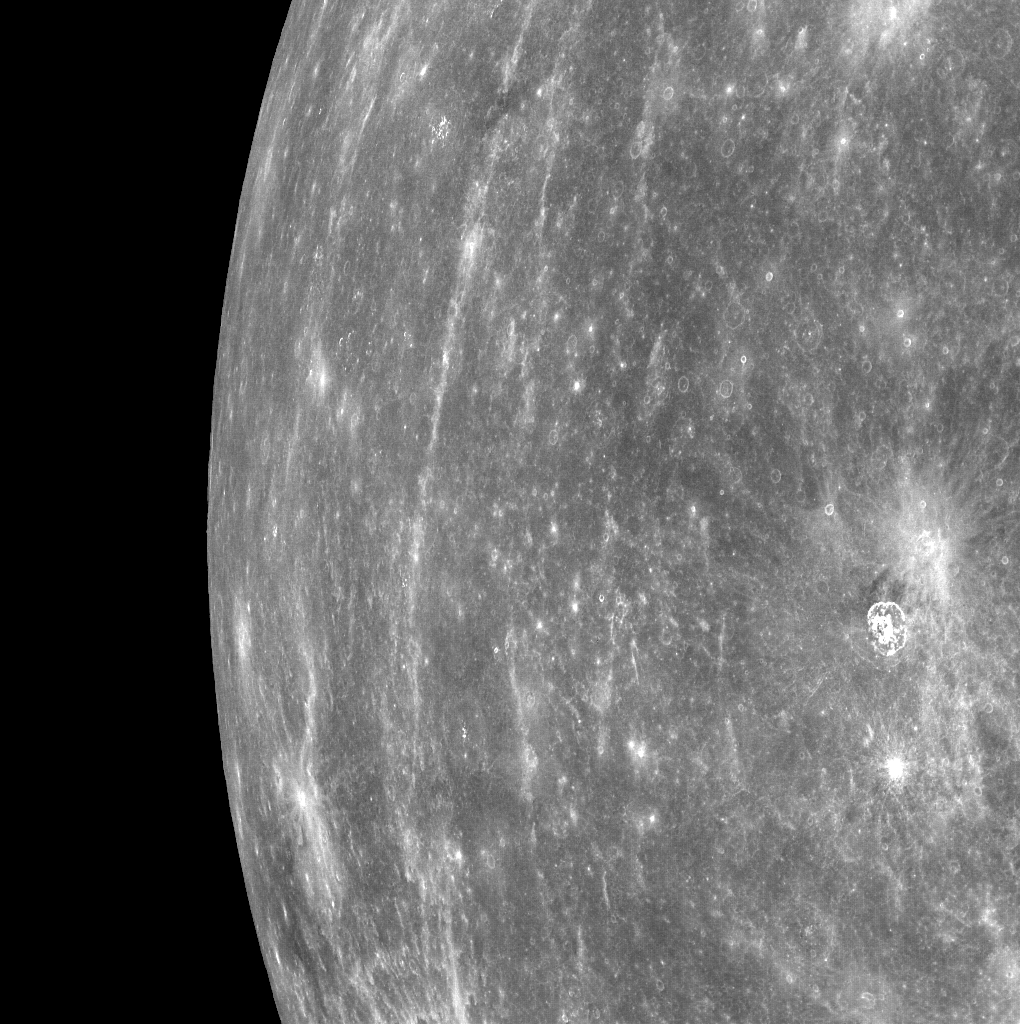

From Orbit, Looking toward Mercury’s Horizon

MESSENGER acquired this image of Mercury’s horizon as the spacecraft was moving northward along the first orbit during which MDIS was turned on. Bright rays from Hokusai can be seen running north to south in the image. MDIS frequently acquired images that contained Mercury’s horizon during the mission’s three Mercury flybys. (Visit these links to see examples of horizon images from Mercury flyby 1, Mercury flyby 2, and Mercury flyby 3.) However, now that MESSENGER is in orbit about Mercury, views of Mercury’s horizon in the images will be much less common. The field of view for MDIS will generally be filled with Mercury’s surface as the instrument maps out the planet’s geology in high resolution, stereo, and color. Occasionally, in order to obtain images of a certain portion of Mercury’s surface, the horizon will also be visible.

On March 17, 2011 (March 18, 2011, UTC), MESSENGER became the first spacecraft ever to orbit the planet Mercury. The mission is currently in its commissioning phase, during which spacecraft and instrument performance are verified through a series of specially designed checkout activities. In the course of the one-year primary mission, the spacecraft’s seven scientific instruments and radio science investigation will unravel the history and evolution of the Solar System’s innermost planet. Visit the Why Mercury? section of this website to learn more about the science questions that the MESSENGER mission has set out to answer.

Date Acquired: March 29, 2011
Image Mission Elapsed Time (MET): 209892080
Image ID: 65134
Instrument: Wide Angle Camera (WAC) of the Mercury Dual Imaging System (MDIS)
WAC filter: 7 (748 nanometers wavelength)
Center Latitude: 5.2°
Center Longitude: 341° E
Scale: The right side of this image is about 1,200 kilometers (750 miles) in extent

These images are from MESSENGER, a NASA Discovery mission to conduct the first orbital study of the innermost planet, Mercury. For information regarding the use of images, see the MESSENGER image use policy.

Credit: NASA/Johns Hopkins University Applied Physics Laboratory/Carnegie Institution of Washington